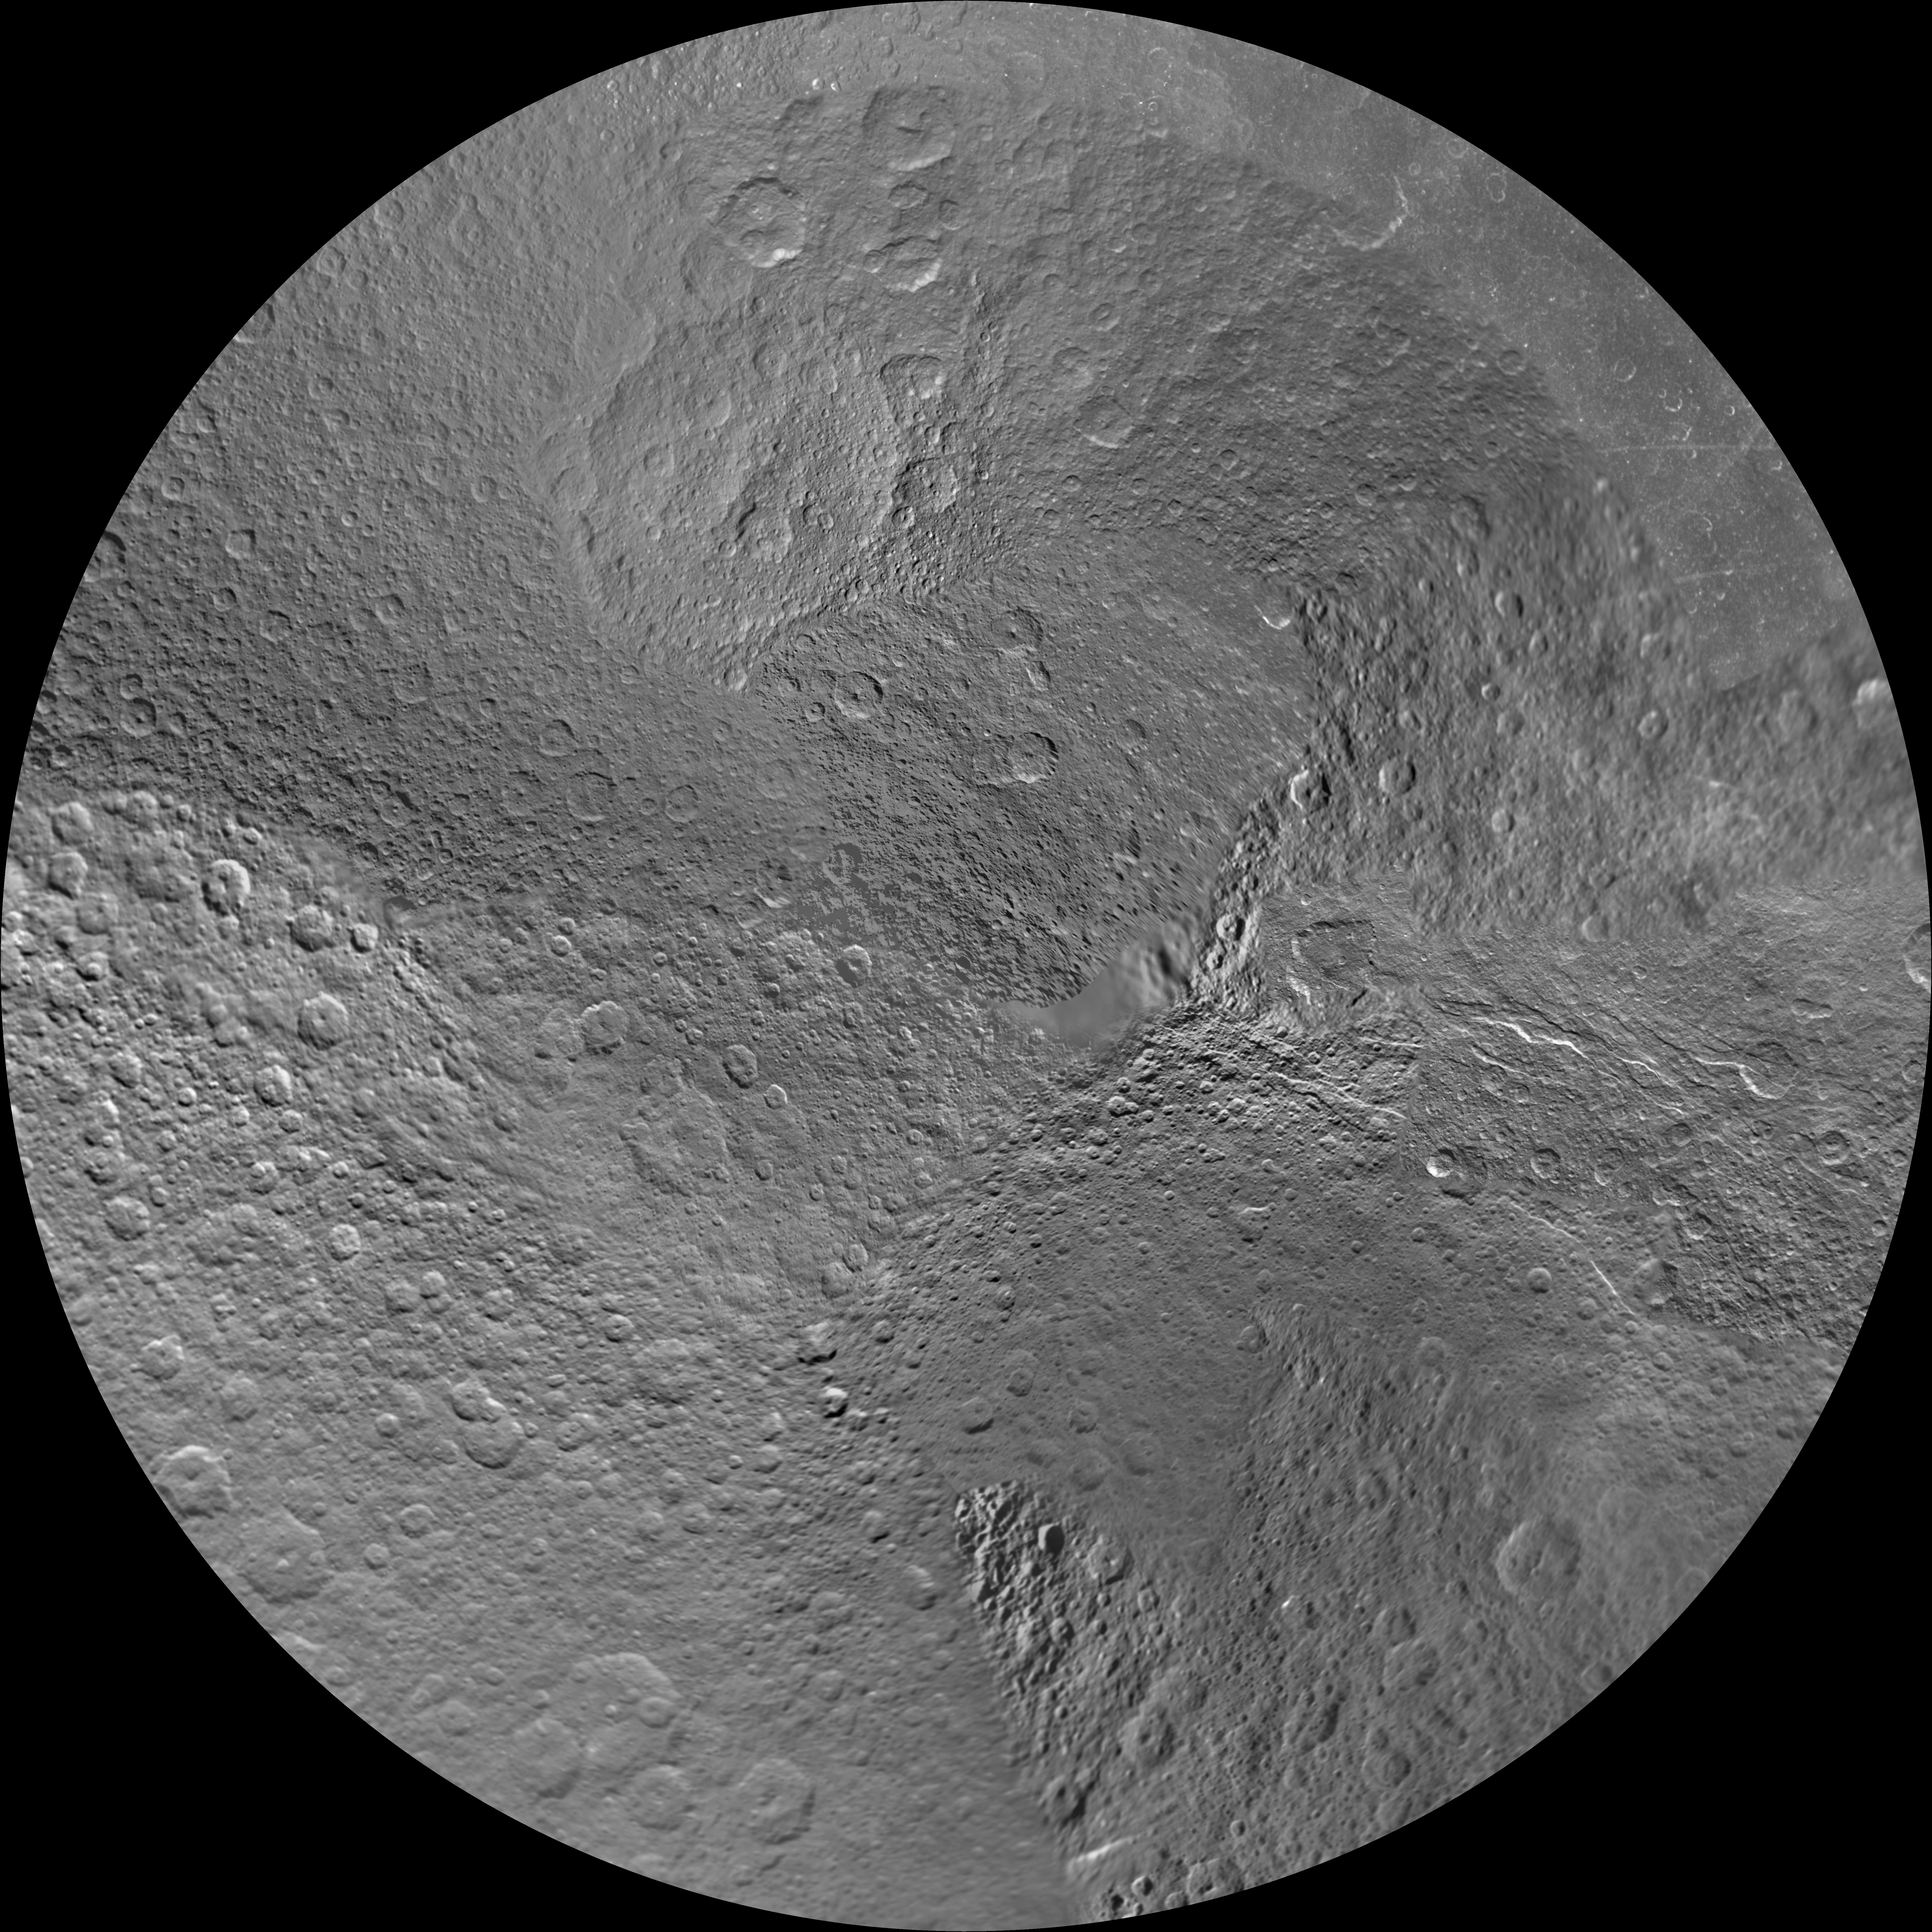

Rhea Polar Maps – March 2012

Annotated Image

The northern and southern hemispheres of Rhea are seen in these polar stereographic maps, mosaicked from the best-available Cassini and Voyager images.

Six Voyager images fill in gaps in Cassini’s coverage of the moon’s north pole. These maps are updates to the versions released in January 2011 (see PIA12822 and PIA12823). These mosaics contain data from Cassini’s March 10, 2012, flyby of Rhea.

Each map is centered on one of the poles, and surface coverage extends to the equator. Grid lines show latitude and longitude in 30-degree increments. The scale in the full-size versions of these maps is 417 meters (1,370 feet) per pixel. The mean radius of Rhea used for projection of these maps is 764.1 kilometers (474.8 miles).

The Cassini-Huygens mission is a cooperative project of NASA, the European Space Agency and the Italian Space Agency. The Jet Propulsion Laboratory, a division of the California Institute of Technology in Pasadena, manages the mission for NASA’s Science Mission Directorate, Washington, D.C. The Cassini orbiter and its two onboard cameras were designed, developed and assembled at JPL. The imaging operations center is based at the Space Science Institute in Boulder, Colo.

Credit: NASA/JPL-Caltech/Space Science Institute